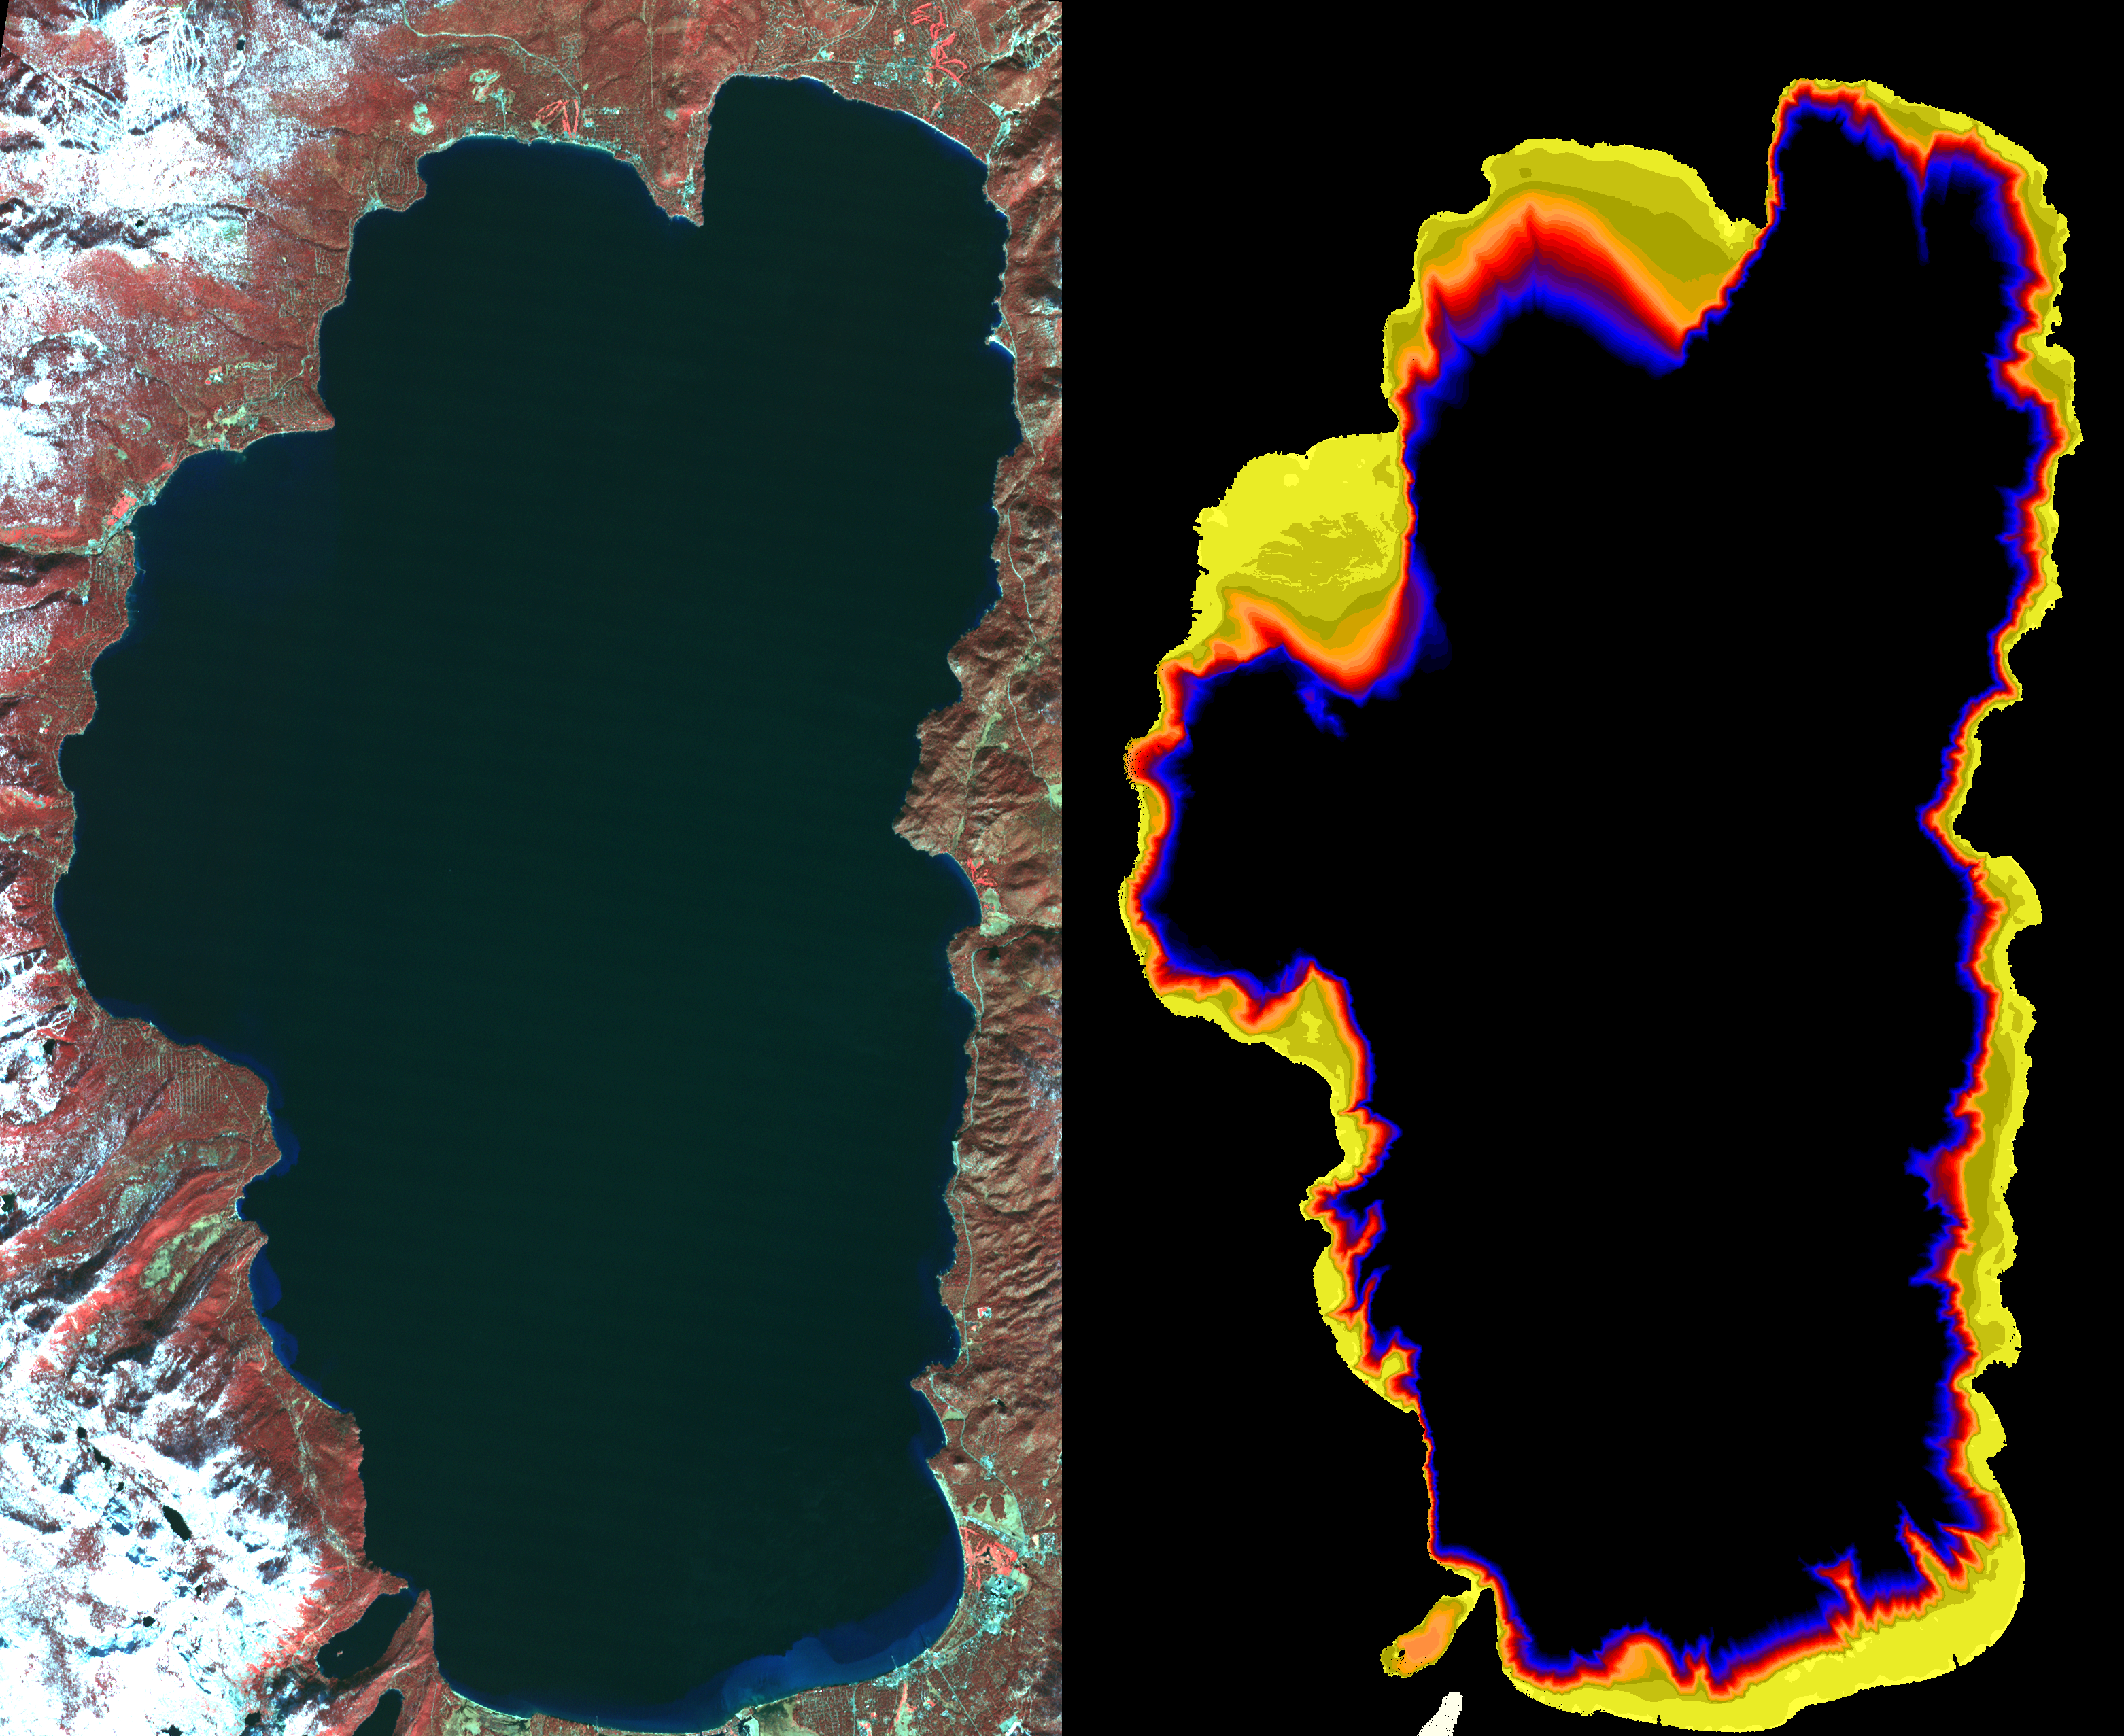

NASA Images Show Decreased Clarity in Lake Tahoe’s Water

Images from the Advanced Spaceborne Thermal Emission and Reflection Radiometer aboard NASA’s Terra satellite, launched in 1999, illustrate the state of gradually decreasing water clarity at Lake Tahoe, one of the clearest lakes in the world. The images are available at: http://asterweb.jpl.nasa.gov/default.htm.

In the image on the left, acquired in November 2000, vegetation can be seen in red. The image on the right, acquired at the same time by a different spectral band of the instrument, is color-coded to show the bottom of the lake around the shoreline. Where the data are black, the bottom cannot be seen.

Scientists monitoring the lake’s water clarity from boat measurements obtained since 1965 have discovered that the lake along the California-Nevada border has lost more than one foot of visibility each year, according to the Lake Tahoe Watershed Assessment, a review of scientific information about the lake undertaken at the request of President Clinton and published in February 2000. The most likely causes are increases in algal growth, sediment washed in from surrounding areas and urban growth and development.

By combining historical and current ground-based measurements with space measurements from new instruments like the Advanced Spaceborne Thermal Emission and Reflection Radiometer, scientists are now continuously monitoring and better understanding the circulation and changes in Lake Tahoe’s water clarity. Images like these from satellites, which are able to capture entire views of the lake and its 63 contributing streams, can be used to determine and monitor spatial variations in the lake’s clarity over time. These images complement “point” measurements, made by boats from one spot in the lake. Rafts and buoys verify the satellite images, and help scientists develop and test circulation models.

The Advanced Spaceborne Thermal Emission and Reflection Radiometer is one of five Earth-observing instruments on Terra, launched in 1999, and is its only high-resolution imaging sensor. Japan’s Ministry of Economy, Trade and Industry built the instrument. JPL is responsible for the American side of the joint U.S.-Japan science team that is validating and calibrating the instrument and data products. The instrument will image Earth for the next four years to map and monitor the changing surface of our planet. More information on Aster is available at: http://asterweb.jpl.nasa.gov/ .

Terra is part of NASA’s Earth Science Enterprise, a long-term research effort dedicated to understanding and protecting our home planet. JPL is a division of the California Institute of Technology

Size: 28 x 40 km (17.4 x 24.8 miles)
Location: 40.7 deg. North lat., 111.9 deg. West long.
Orientation: North at top
Image Data: ASTER bands 1,2, and 3.
Original Data Resolution: 15 m
Date Acquired: November 7, 2000

Credit: NASA/GSFC/METI/ERSDAC/JAROS, and U.S./Japan ASTER Science Team